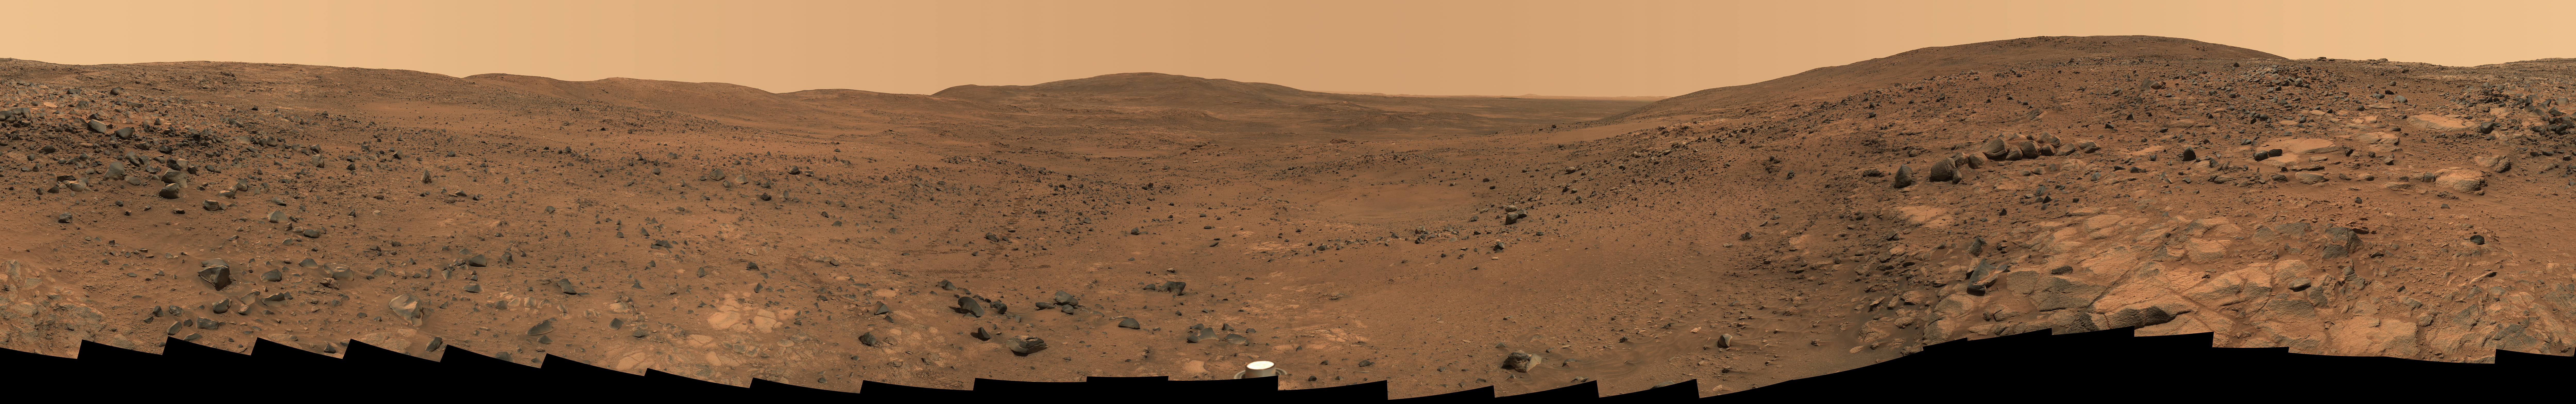

Descent from the Summit of ‘Husband Hill’

In late November 2005 while descending “Husband Hill,” NASA’s Mars Exploration Rover Spirit took the most detailed panorama so far of the “Inner Basin,” the rover’s next target destination. Spirit acquired the 405 individual images that make up this 360-degree view of the surrounding terrain using five different filters on the panoramic camera. The rover took the images on Martian days, or sols, 672 to 677 (Nov. 23 to 28, 2005 — the Thanksgiving holiday weekend).

This image is an approximately true-color rendering using camera’s 750-, 530-, and 430-nanometer filters. Seams between individual frames have been eliminated from the sky portion of the mosaic to better simulate the vista a person standing on Mars would see.

“Home Plate,” a bright, semi-circular feature scientists hope to investigate, is harder to discern in this image than in earlier views taken from higher up the hill. Spirit acquired this more oblique view, known as the “Seminole panorama,” from about halfway down the south flank of Husband Hill, 50 meters (164 feet) or so below the summit. Near the center of the panorama, on the horizon, are “McCool Hill” and “Ramon Hill,” named, like Husband Hill, in honor of the fallen astronauts of the space shuttle Columbia. Husband Hill is visible behind the rover, on the right and left sides of the panorama. An arc of rover tracks made while avoiding obstacles and getting into position to examine rock outcrops can be traced over a long distance by zooming in to explore the panorama in greater detail.

Spirit is now significantly farther downhill toward the center of this panorama, en route to Home Plate and other enigmatic soils and outcrop rocks in the quest to uncover the history of Gusev Crater and the “Columbia Hills.”

Credit: NASA/JPL/Cornell